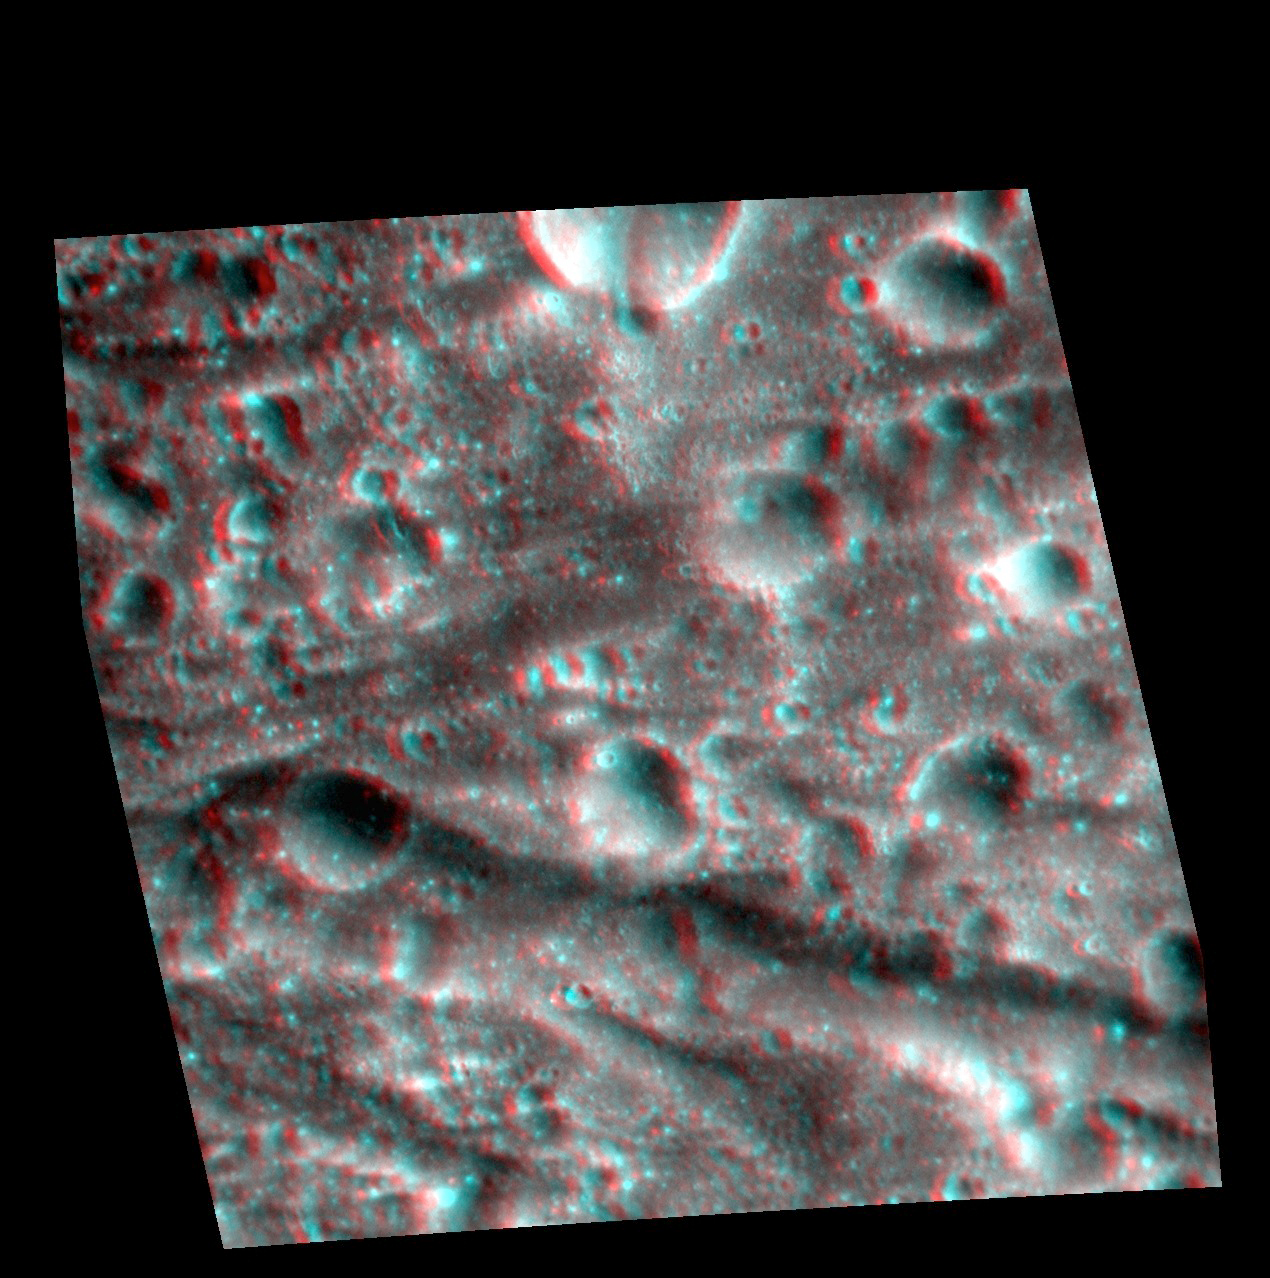

The Pantheon in 3-D

The interior of the Caloris basin has undergone complex tectonic modification. The prominent graben towards the bottom of the image lies just south of the crater Apollodorous near the center of Caloris. It is one of the largest graben in Pantheon Fosse.

This image pair was acquired as a targeted set of stereo images. Targeted stereo observations are acquired at resolutions much higher than that of the 200-meter/pixel stereo base map. These targets acquired with the NAC enable the detailed topography of Mercury’s surface to be determined for a local area of interest.

Date acquired: April 19, 2014
Image Mission Elapsed Time (MET): 40199375, 40199548
Image ID: 6151740, 6151745
Instrument: Narrow Angle Camera (NAC) of the Mercury Dual Imaging System (MDIS)
Center Latitude: 28.61°
Center Longitude: 163.1° E
Resolution: 35 meters/pixel
Scale: The large graben going from left to right across the scene is approximately 40 km (25 mi.) long.
Incidence Angle: 36.1°, 36.0°
Emission Angle: 32.7°, 23.7°
Phase Angle: 50.4°, 30.3°
North is to the left in this image.

The MESSENGER spacecraft is the first ever to orbit the planet Mercury, and the spacecraft’s seven scientific instruments and radio science investigation are unraveling the history and evolution of the Solar System’s innermost planet. During the first two years of orbital operations, MESSENGER acquired over 150,000 images and extensive other data sets. MESSENGER is capable of continuing orbital operations until early 2015.

For information regarding the use of images, see the MESSENGER image use policy.

Credit: NASA/Johns Hopkins University Applied Physics Laboratory/Carnegie Institution of Washington